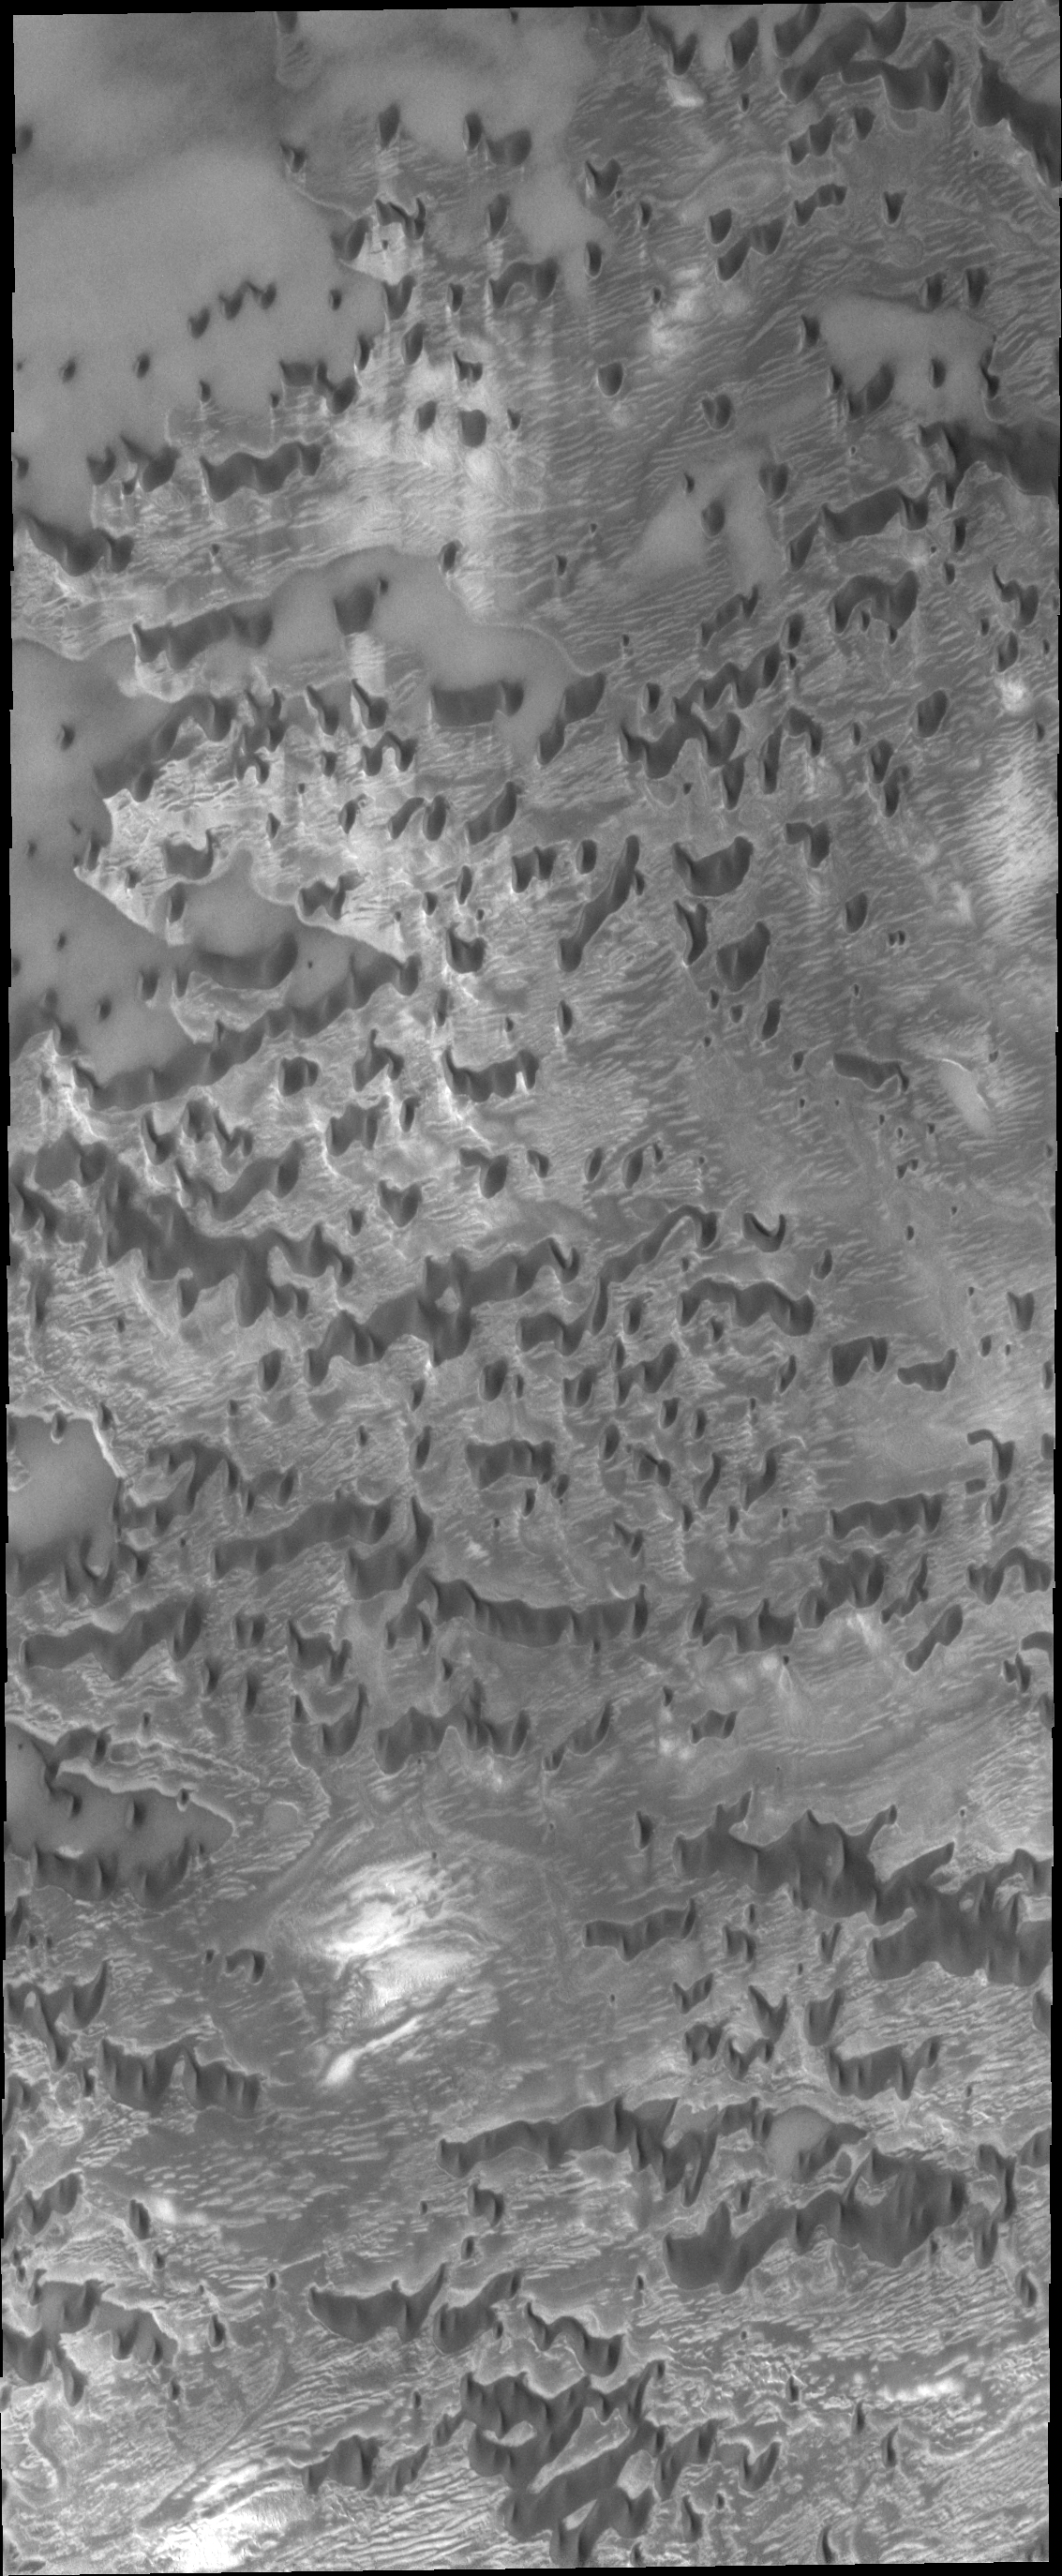

Olympia Undae

Today’s VIS image shows a part of Olympia Undae, the largest dune field near the north polar cap. In this region, the dunes are spaced far enough apart to show the detail of the surface they are moving across.

Credit: NASA/JPL/ASU